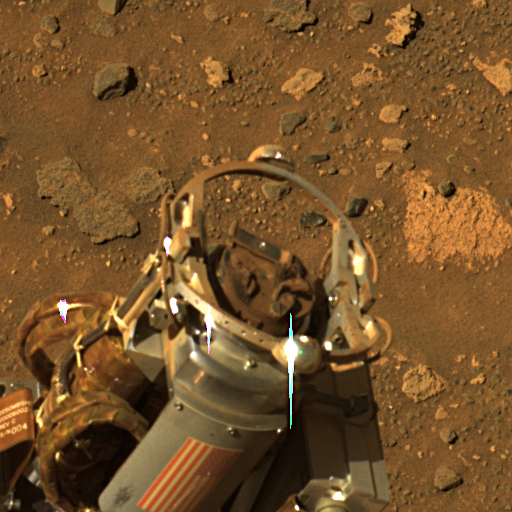

Rock Abrasion Tool Exhibits the Deep Red Pigment of Mars

During recent soil-brushing experiments, the rock abrasion tool on NASA’s Mars Exploration Rover Spirit became covered with dust, as shown here. An abundance of iron oxide minerals in the dust gave the device a reddish-brown veneer. Investigators were using the rock abrasion tool to uncover successive layers of soil in an attempt to reveal near-surface stratigraphy. Afterward, remnant dirt clods were visible on both the bit and the brush of the tool. Designers of the rock abrasion tool at Honeybee Robotics and engineers at the Jet Propulsion Laboratory developed a plan to run the brush on the rock abrasion tool in reverse to dislodge the dirt and return the tool to normal operation. Subsequent communications with the rover revealed that the procedure is working and the rock abrasion tool remains healthy.

Spirit acquired this approximately true-color image with the panoramic camera on the rover’s 893rd sol, or Martian day (July 8, 2006). The image combines exposures taken through three of the camera’s filters, centered on wavelengths of 750 nanometers, 530 nanometers, and 430 nanometers.

Credit: NASA/JPL-Caltech/Cornell